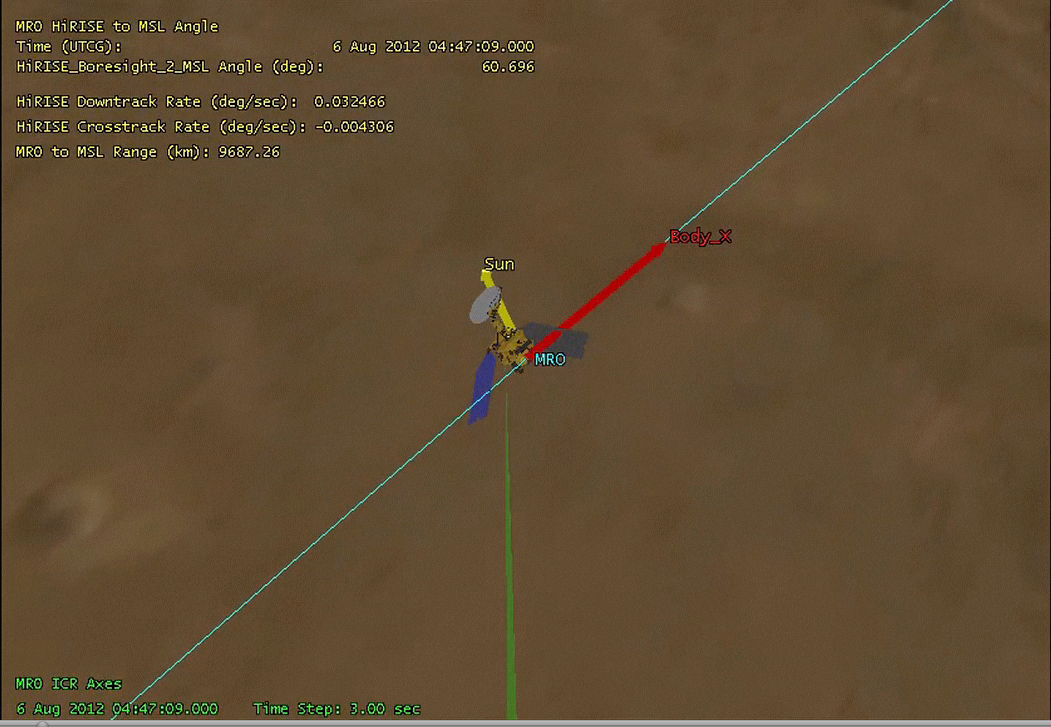

Mars Reconnaissance Orbiter Flying Over Mars

This animation shows NASA’s Mars Reconnaissance Orbiter flying over NASA’s Curiosity (shown in pink) as the rover lands on the Red Planet. The video is slowed down as the orbiter approaches the landing site for better viewing. Mars Reconnaissance Orbiter will capture data during Curiosity’s entry, descent and landing for later playback to Earth. Its High Resolution Imaging Science Experiment (HiRISE) camera will attempt to take an image of Curiosity as it descends to the surface (green).

HiRISE is one of six instruments on NASA’s Mars Reconnaissance Orbiter. The University of Arizona, Tucson, operates the orbiter’s HiRISE camera, which was built by Ball Aerospace & Technologies Corp., Boulder, Colo. NASA’s Jet Propulsion Laboratory, a division of the California Institute of Technology in Pasadena, manages the Mars Reconnaissance Orbiter Project for NASA’s Science Mission Directorate, Washington. Lockheed Martin Space Systems, Denver, built the spacecraft.

Credit: NASA/JPL-Caltech/Univ. of Arizona